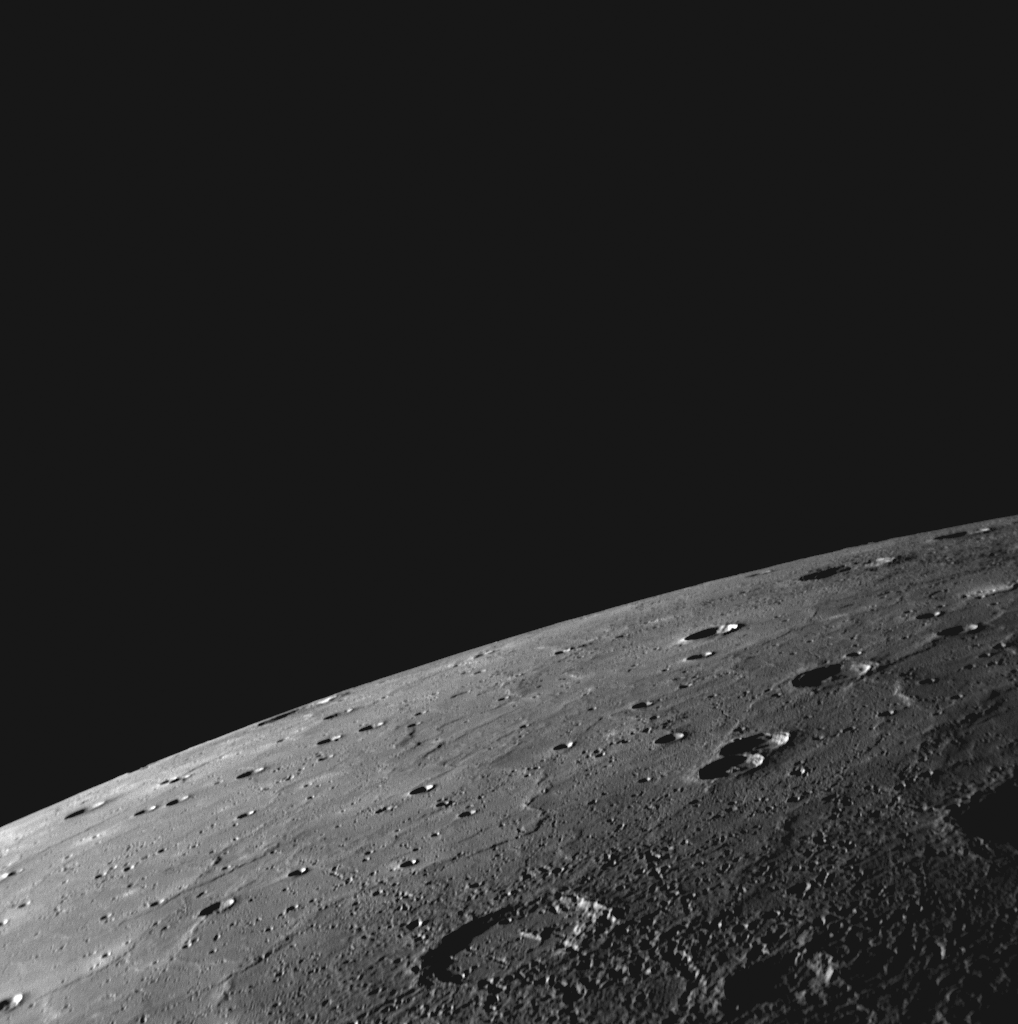

A High-resolution Look over Mercury’s Northern Horizon

During MESSENGER’s approach to Mercury yesterday, the NAC acquired a high-resolution, 62-image mosaic of the sunlit crescent planet. Many of these images show portions of Mercury’ssurface not previously seen by spacecraft, including the NAC image shown here. In this image, Mercury’s northern horizon cuts a crisp line against the blackness of space. The surface in the lower right corner of the imageis near Mercury’s terminator, the line between the light dayside and dark night side of the planet. Looking toward the horizon, smooth plains extend for large distances, similar to volcanic plains seen nearby during MESSENGER’s second flyby of Mercury. Members of the MESSENGER Science Team are gathered today at the Johns Hopkins University Applied Physics Laboratory, discussing these high-resolution images in detail.

Date Acquired: September 29, 2009
Image Mission Elapsed Time (MET): 162744001
Instrument: Narrow Angle Camera (NAC) of the Mercury Dual Imaging System (MDIS)
Resolution: 410 meters/pixel (0.25 miles/pixel) in the lower right corner of this image
Scale: This image is about 420 kilometers (260 miles) across
Spacecraft Altitude: 16,200 kilometers (10,100 miles)

These images are from MESSENGER, a NASA Discovery mission to conduct the first orbital study of the innermost planet, Mercury. For information regarding the use of images, see the MESSENGER image use policy.

Credit: NASA/Johns Hopkins University Applied Physics Laboratory/Carnegie Institution of Washington